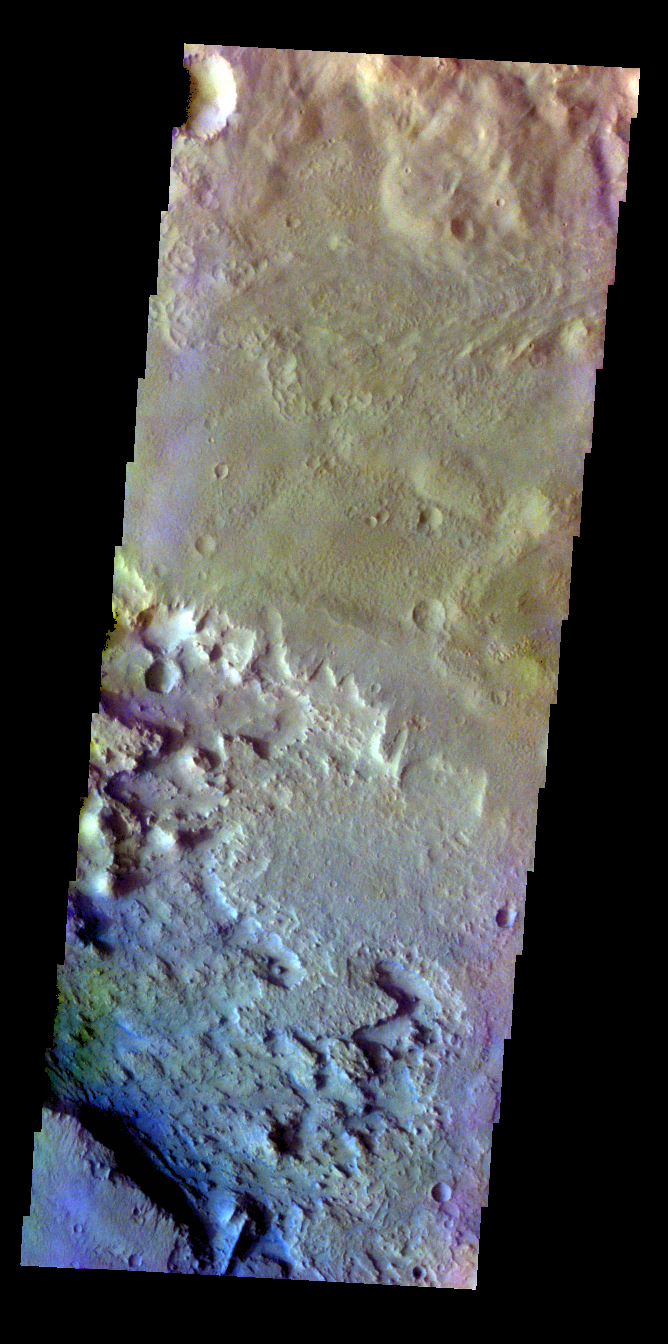

Schaeberle Crater – False Color

The THEMIS VIS camera contains 5 filters. The data from different filters can be combined in multiple ways to create a false color image. These false color images may reveal subtle variations of the surface not easily identified in a single band image. Today’s false color image show part of the floor of Schaeberle Crater.

Credit: NASA/JPL-Caltech/ASU